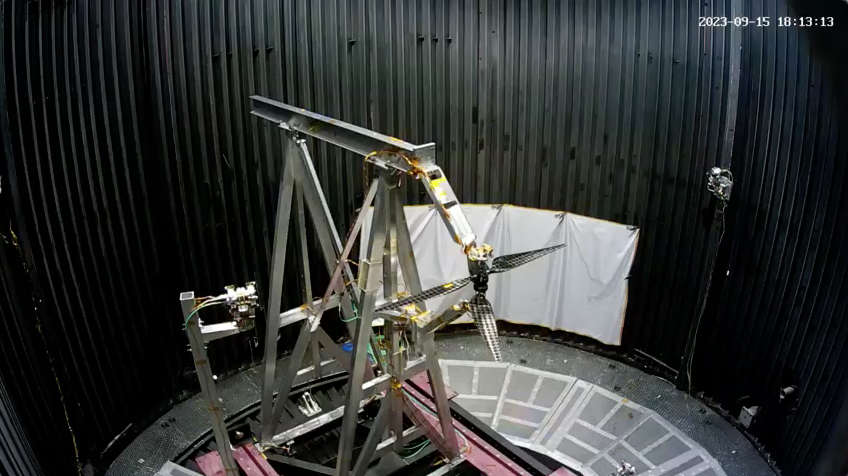

Testing Next-Generation Mars Helicopter Rotors

A dual rotor system for the next generation of Mars helicopters is tested in the 25-Foot Space Simulator at NASA’s Jet Propulsion Laboratory in Southern California on Sept.15, 2023. Over three weeks, the carbon-fiber blades were spun up at ever-higher speeds and greater pitch angles to see if they would remain intact as their tips approached supersonic speeds. Longer and stronger than those used on NASA’s Ingenuity Mars Helicopter, the blades reached Mach 0.95 during the test.

The simulator’s vacuum chamber allows engineers to test spacecraft and components in conditions like those they would face on Mars.

The inset at upper right shows the same test from the perspective of a second camera also located inside the chamber.

The Ingenuity Mars Helicopter was built by JPL, which manages the project for NASA Headquarters. It is supported by NASA’s Science Mission Directorate. NASA’s Ames Research Center in California’s Silicon Valley and NASA’s Langley Research Center in Hampton, Virginia, provided significant flight performance analysis and technical assistance during Ingenuity’s development. AeroVironment Inc., Qualcomm, and SolAero also provided design assistance and major vehicle components. Lockheed Martin Space designed and manufactured the Mars Helicopter Delivery System. JPL is managed for the agency by Caltech in Pasadena, California.

Credit: NASA/JPL-Caltech